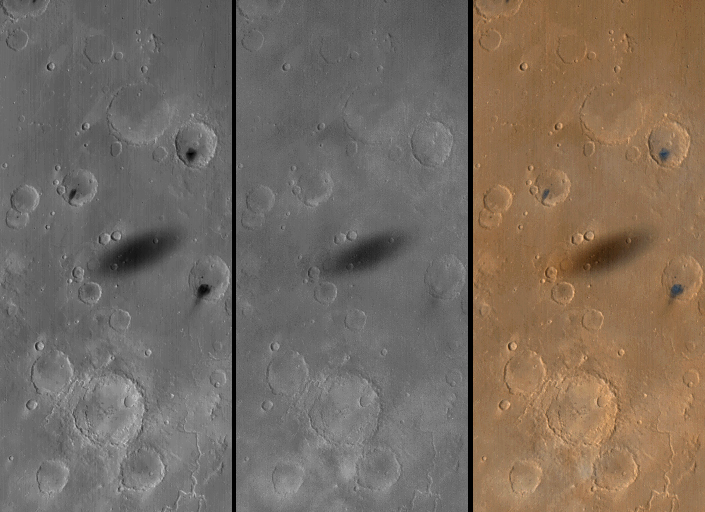

MOC Views of Martian Solar Eclipses

The shadow of the martian moon, Phobos, has been captured in many recent wide angle camera views of the red planet obtained by the Mars Global Surveyor (MGS) Mars Orbiter Camera (MOC). Designed to monitor changes in weather and surface conditions, the wide angle cameras are also proving to be a good way to spot the frequent solar eclipses caused by the passage of Phobos between Mars and the Sun.

The first figure (above), shows wide angle red (left), blue (middle), and color composite (right) views of the shadow of Phobos (elliptical feature at center of each frame) as it was cast upon western Xanthe Terra on August 26, 1999, at about 2 p.m.local time on Mars. The image covers an area about 250 kilometers (155 miles) across and is illuminated from the left. The meandering Nanedi Valles is visible in the lower right corner of the scene. Note the dark spots on three crater floors–these appear dark in the red camera image (left) but are barely distinguished in the blue image (middle), while the shadow is dark in both images. The spots on the crater floors are probably small fields of dark sand dunes.

The second figure shows three samples of MOC’s global image swaths, each in this case with a shadow of Phobos visible (arrow). The first scene (left) was taken on September 1, 1999, and shows the shadow of Phobos cast upon southern Elysium Planitia. The large crater with dark markings on its floor at the lower right corner is Herschel Basin. The second scene shows the shadow of Phobos cast upon northern Lunae Planum on September 8, 1999. Kasei Valles dominates the upper right and the deep chasms of Valles Marineris dominate the lower third of the September 8 image. The picture on the right shows the shadow of Phobos near the giant volcano, Olympus Mons (upper left), on September 25, 1999. Three other major volcanoes are visible from lower-center (Arsia Mons) and right-center (Pavonis Mons) to upper-middle-right (Ascraeus Mons).

Phobos and the smaller, more distant satellite, Deimos, were discovered in 1877 by Asaph Hall, an astronomer at the United States Naval Observatory in Washington, D.C. Hall had been hunting for martian satellites for some time, and was about to abandon the search when he was encouraged by his wife to continue. In honor of her role, the largest crater on Phobos was named Stickney, her maiden name. Phobos is a tiny, potato-shaped world that is only about 13 km by 11 km by 9 km (8 mi by 7 mi by 6 mi) in size.

In 1912 Edgar Rice Burroughs published a story entitled “Under the Moons of Mars” (printed in book form in 1917 as A Princess of Mars) in which he referred to the “hurtling moons of Barsoom” (Barsoom being the “native” word for Mars in the fictional account). Burroughs was inspired by the fact that Phobos, having an orbital period of slightly less than 8 hours, would appear from Mars to rise in the west and set in the east only five and a half hours later. (Despite Burroughs’ phrase, the outer moon, Deimos, can hardly be said to “hurtle” — it takes nearly 60 hours to cross the sky from east to west, rising on one day and not setting again for over two more.)

If you could stand on Mars and watch Phobos passing overhead, you would notice that this moon appears to be only about half the size of what Earth’s Moon looks like when viewed from the ground. In addition, the Sun would seem to have shrunk to about 2/3 (or nearly 1/2) of its size as seen from Earth. Martian eclipses are therefore dark but not as spectacular as total solar eclipses on Earth can be. In compensation, the martian eclipses are thousands of times more common, occurring a few times a day somewhere on Mars whenever Phobos passes over the planet’s sunlit side. Due to the changing geometry of the MGS orbit relative to that of Phobos, the shadow is actually seen in MOC global map images (like in the second figure above) about a dozen times a month.

The shadow of Phobos was seen during the Viking missions in the late 1970s, and in fact one day the shadow was observed to pass right over the Viking 1 lander. The surface of Phobos itself was first imaged by Mariner 9 in 1971, and global coverage was obtained by the Viking orbiters in 1976-80. Phobos was the target of the ill-fated Phobos 1 and Phobos 2 spacecraft, launched by the Soviet Union in 1988. Phobos 2 actually reached Mars in 1989 and obtained a few pictures of the satellite–it also captured the shadow of Phobos cast upon the martian surface using its thermal infrared imager, Termoskan. More recently, the MGS MOC observed the tiny moon four times in August and September 1998.

Credit: NASA/JPL/MSSS